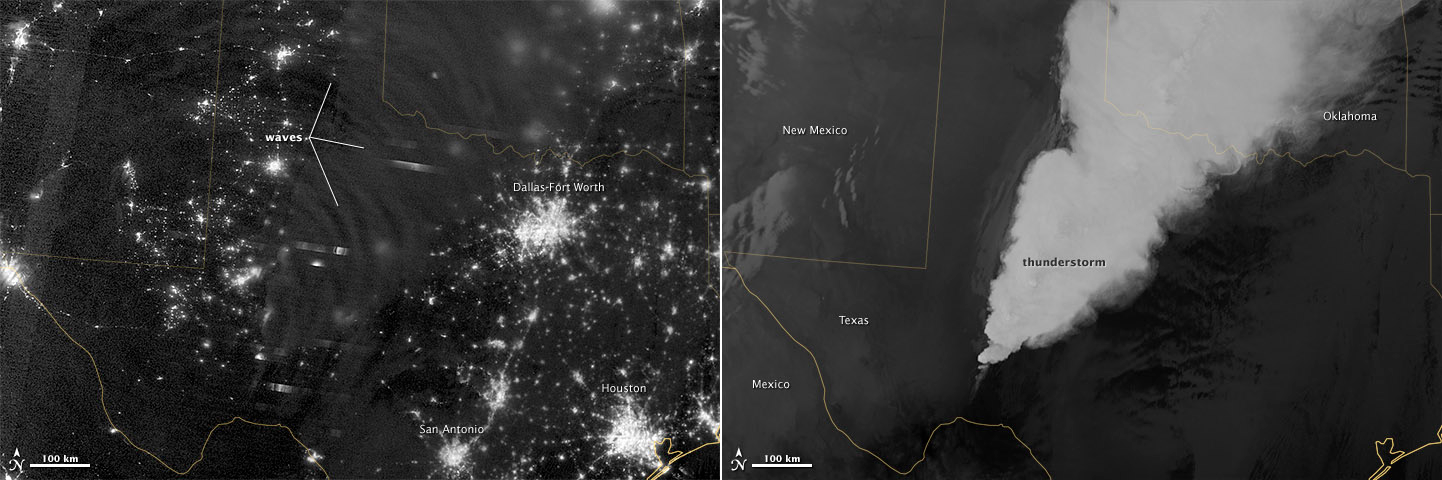

Waves in Airglow

In April 2012, waves in Earth’s “airglow” spread across the nighttime skies of northern Texas like ripples in a pond. In this case, the waves were provoked by a massive thunderstorm. Airglow is a layer of nighttime light emissions caused by chemical reactions high in Earth’s atmosphere. A variety of reactions involving oxygen, sodium, ozone and nitrogen result in the production of a very faint amount of light. In fact, it’s approximately one billion times fainter than sunlight (~10-11 to 10-9 W·cm-2· sr-1). This chemiluminescence is similar to the chemical reactions that light up a glow stick or glow-in-the-dark silly putty. The “day-night band,” of the Visible Infrared Imaging Radiometer Suite (VIIRS) on the Suomi NPP satellite captured these glowing ripples in the night sky on April 15, 2012 (top image). The day-night band detects lights over a range of wavelengths from green to near-infrared and uses highly sensitive electronics to observe low light signals. (The absolute minimum signals detectable are at the levels of nightglow emission.) The lower image shows the thunderstorm as observed by a thermal infrared band on VIIRS. This thermal band, which is sensitive only to heat emissions (cold clouds appear white), is not sensitive to the subtle visible-light wave structures seen by the day-night band. Technically speaking, airglow occurs at all times. During the day it is called “dayglow,” at twilight “twilightglow,” and at night “nightglow.” There are slightly different processes taking place in each case, but in the image above the source of light is nightglow. The strongest nightglow emissions are mostly constrained to a relatively thin layer of atmosphere between 85 and 95 kilometers (53 and 60 miles) above the Earth’s surface. Little emission occurs below this layer since there’s a higher concentration of molecules, allowing for dissipation of chemical energy via collisions rather than light production. Likewise, little emission occurs above that layer because the atmospheric density is so tenuous that there are too few light-emitting reactions to yield an appreciable amount of light. Suomi NPP is in orbit around Earth at 834 kilometers (about 518 miles), well above the nightglow layer. The day-night band imagery therefore contains signals from the direction upward emission of the nightglow layer and the reflection of the downward nightglow emissions by clouds and the Earth’s surface. The presence of these nightglow waves is a graphic visualization of the usually unseen energy transfer processes that occur continuously between the lower and upper atmosphere. While nightglow is a well-known phenomenon, it’s not typically considered by Earth-viewing meteorological sensors. In fact, scientists were surprised at Suomi NPP’s ability to detect it. During the satellite’s check-out procedure, this unanticipated source of visible light was thought to indicate a problem with the sensor until scientists realized that what they were seeing was the faintest of light in the darkness of night. NASA Earth Observatory image by Jesse Allen and Robert Simmon, using VIIRS Day-Night Band data from the Suomi National Polar-orbiting Partnership. Suomi NPP is the result of a partnership between NASA, the National Oceanic and Atmospheric Administration, and the Department of Defense.

Credit: NASA Earth Observatory Click here